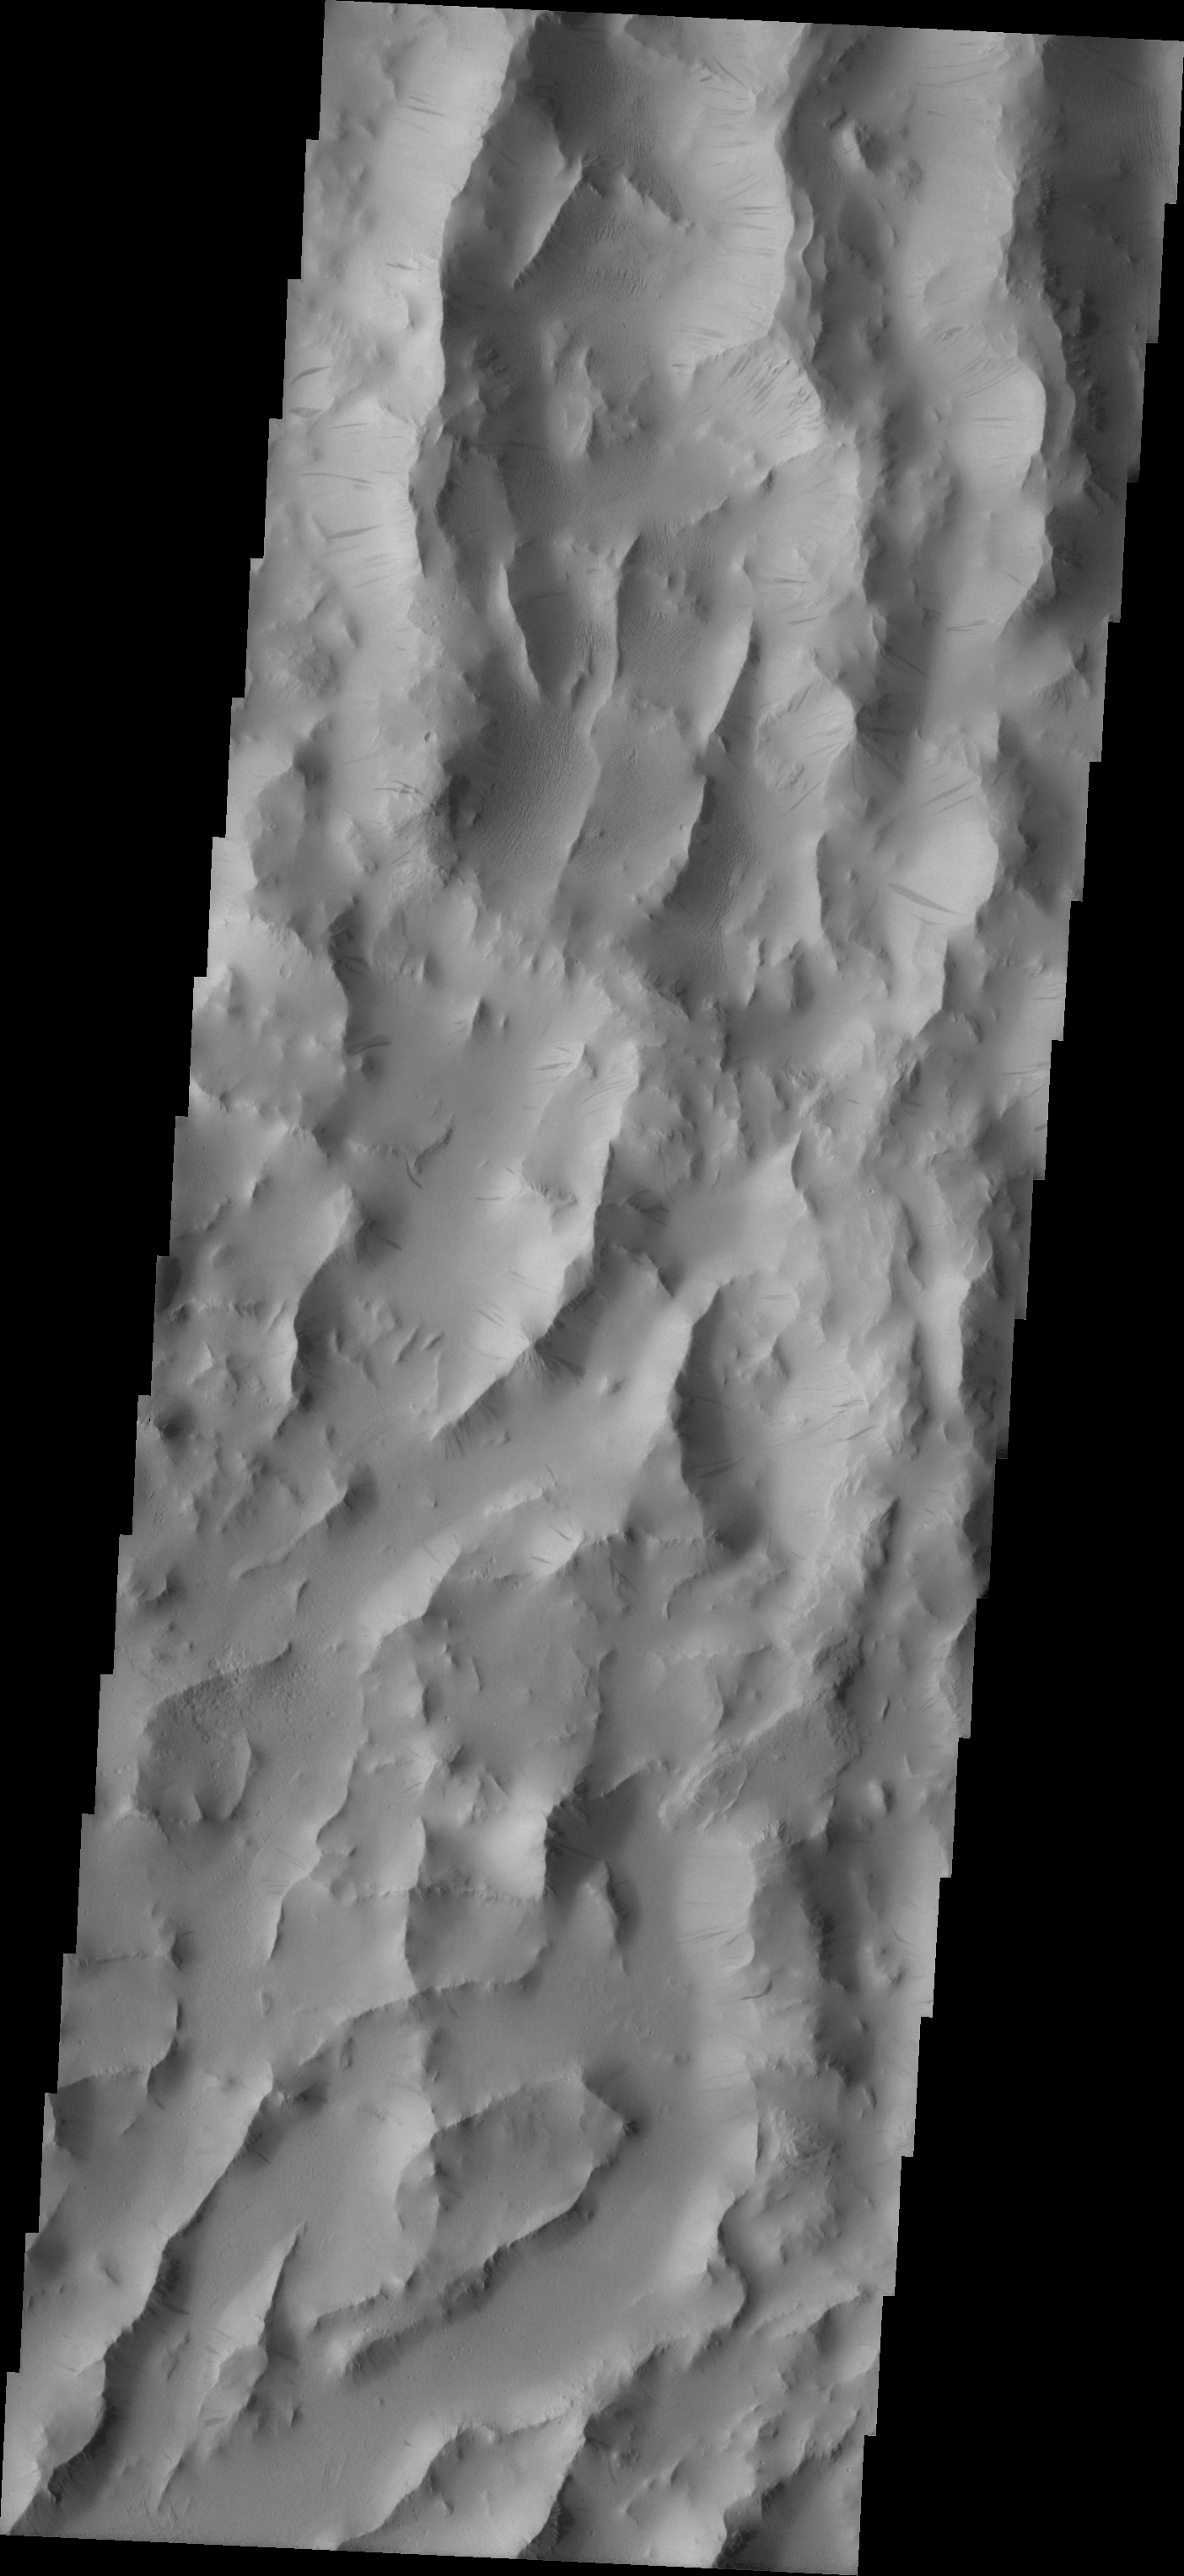

Lycus Sulci

Released August 31, 2004

The THEMIS Image of the Day will be exploring the nomenclature of Mars for the next three weeks.

Lycus Sulci

Sulci: subparallel furrows and ridgesLycus: King Lycus of Thebes. Uncle of Antiope, he honored his brother’s deathbed wish to bring the girl home to Thebes. Lycus marched his army to Sicyon, slew Antiope’s husband and brought her home to a life of hardship and cruelty.
Lycus Sulci is a lowlying area of ridges and valleys found to the northwest of Olympus Mons. It is not yet understood how this feature formed or how it relates to the formation of Olympus Mons itself. The VIS image above shows the ridge forms that are typical of this region.

Nomenclature Fact of the Day: With the Cassini Spacecraft now in orbit around Saturn, we will be getting new images of the Solar System’s largest moon, Titan. The IAU has already decided on the types of names for different features on Titan.

Image information: VIS instrument. Latitude 22.1, Longitude 212.8 East (147.2 West). 19 meter/pixel resolution.

Note: this THEMIS visual image has not been radiometrically nor geometrically calibrated for this preliminary release. An empirical correction has been performed to remove instrumental effects. A linear shift has been applied in the cross-track and down-track direction to approximate spacecraft and planetary motion. Fully calibrated and geometrically projected images will be released through the Planetary Data System in accordance with Project policies at a later time.

NASA’s Jet Propulsion Laboratory manages the 2001 Mars Odyssey mission for NASA’s Office of Space Science, Washington, D.C. The Thermal Emission Imaging System (THEMIS) was developed by Arizona State University, Tempe, in collaboration with Raytheon Santa Barbara Remote Sensing. The THEMIS investigation is led by Dr. Philip Christensen at Arizona State University. Lockheed Martin Astronautics, Denver, is the prime contractor for the Odyssey project, and developed and built the orbiter. Mission operations are conducted jointly from Lockheed Martin and from JPL, a division of the California Institute of Technology in Pasadena.

Credit: NASA/JPL/Arizona State University